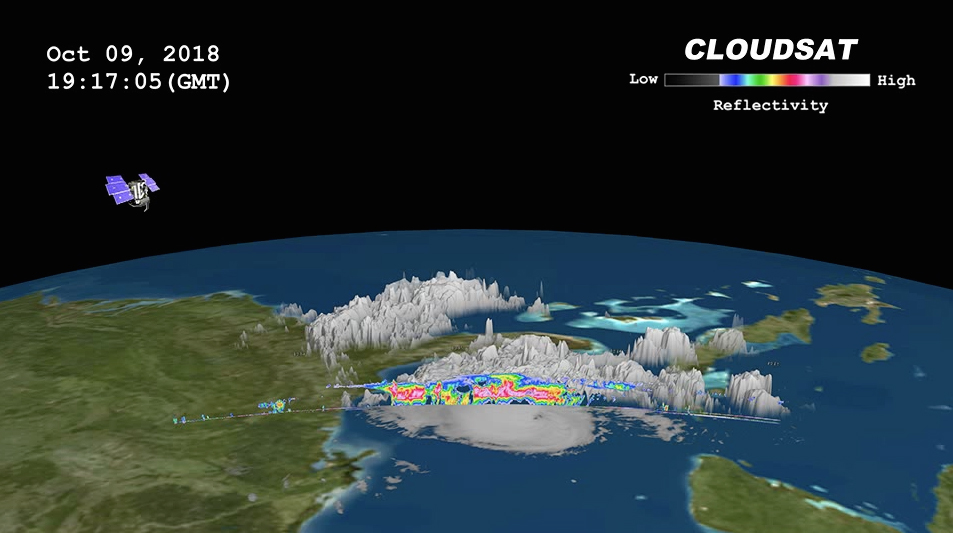

NASA’s CloudSat Passes Over Hurricane Michael

CloudSat passed over Hurricane Michael on October 9, 2018 at 3:15 p.m. EDT (19:15 UTC) as the storm was intensifying and moving northwest toward the Florida panhandle in the Gulf of Mexico. At that time, Hurricane Michael contained estimated sustained winds of 105 knots (120 mph) making the storm a Category 3 (major hurricane).

CloudSat passed over the eastern portion of the storm through an area of moderate to heavy precipitation. Large amounts of liquid and ice water (denoted by the red and pink colors) are detected beneath the cold cloud tops. The lack of signal (attenuation) beneath the freezing layer (around 5 km in height) can be seen in the heavier areas of precipitation as CloudSat’s cloud profiling radar (CPR) signal dampens when particles are larger than 3 mm in size. Cloud top height averages between 13-15 km with an overshooting cloud top in the northern part of the overpass. Lower values of reflectivity (areas of green and blue) denote smaller ice and water particle sizes typically located at top of the system (in the anvil area).

The image combines GOES-16 imagery and the CloudSat overpass.

CloudSat is a satellite mission designed to measure the vertical structure of clouds from space. The radar data produces detailed images of cloud structures which will contribute to a better understanding of clouds and climate. Quicklook Images can viewed at the CloudSat Data Processing Center.

Credit: NASA/JPL-Caltech